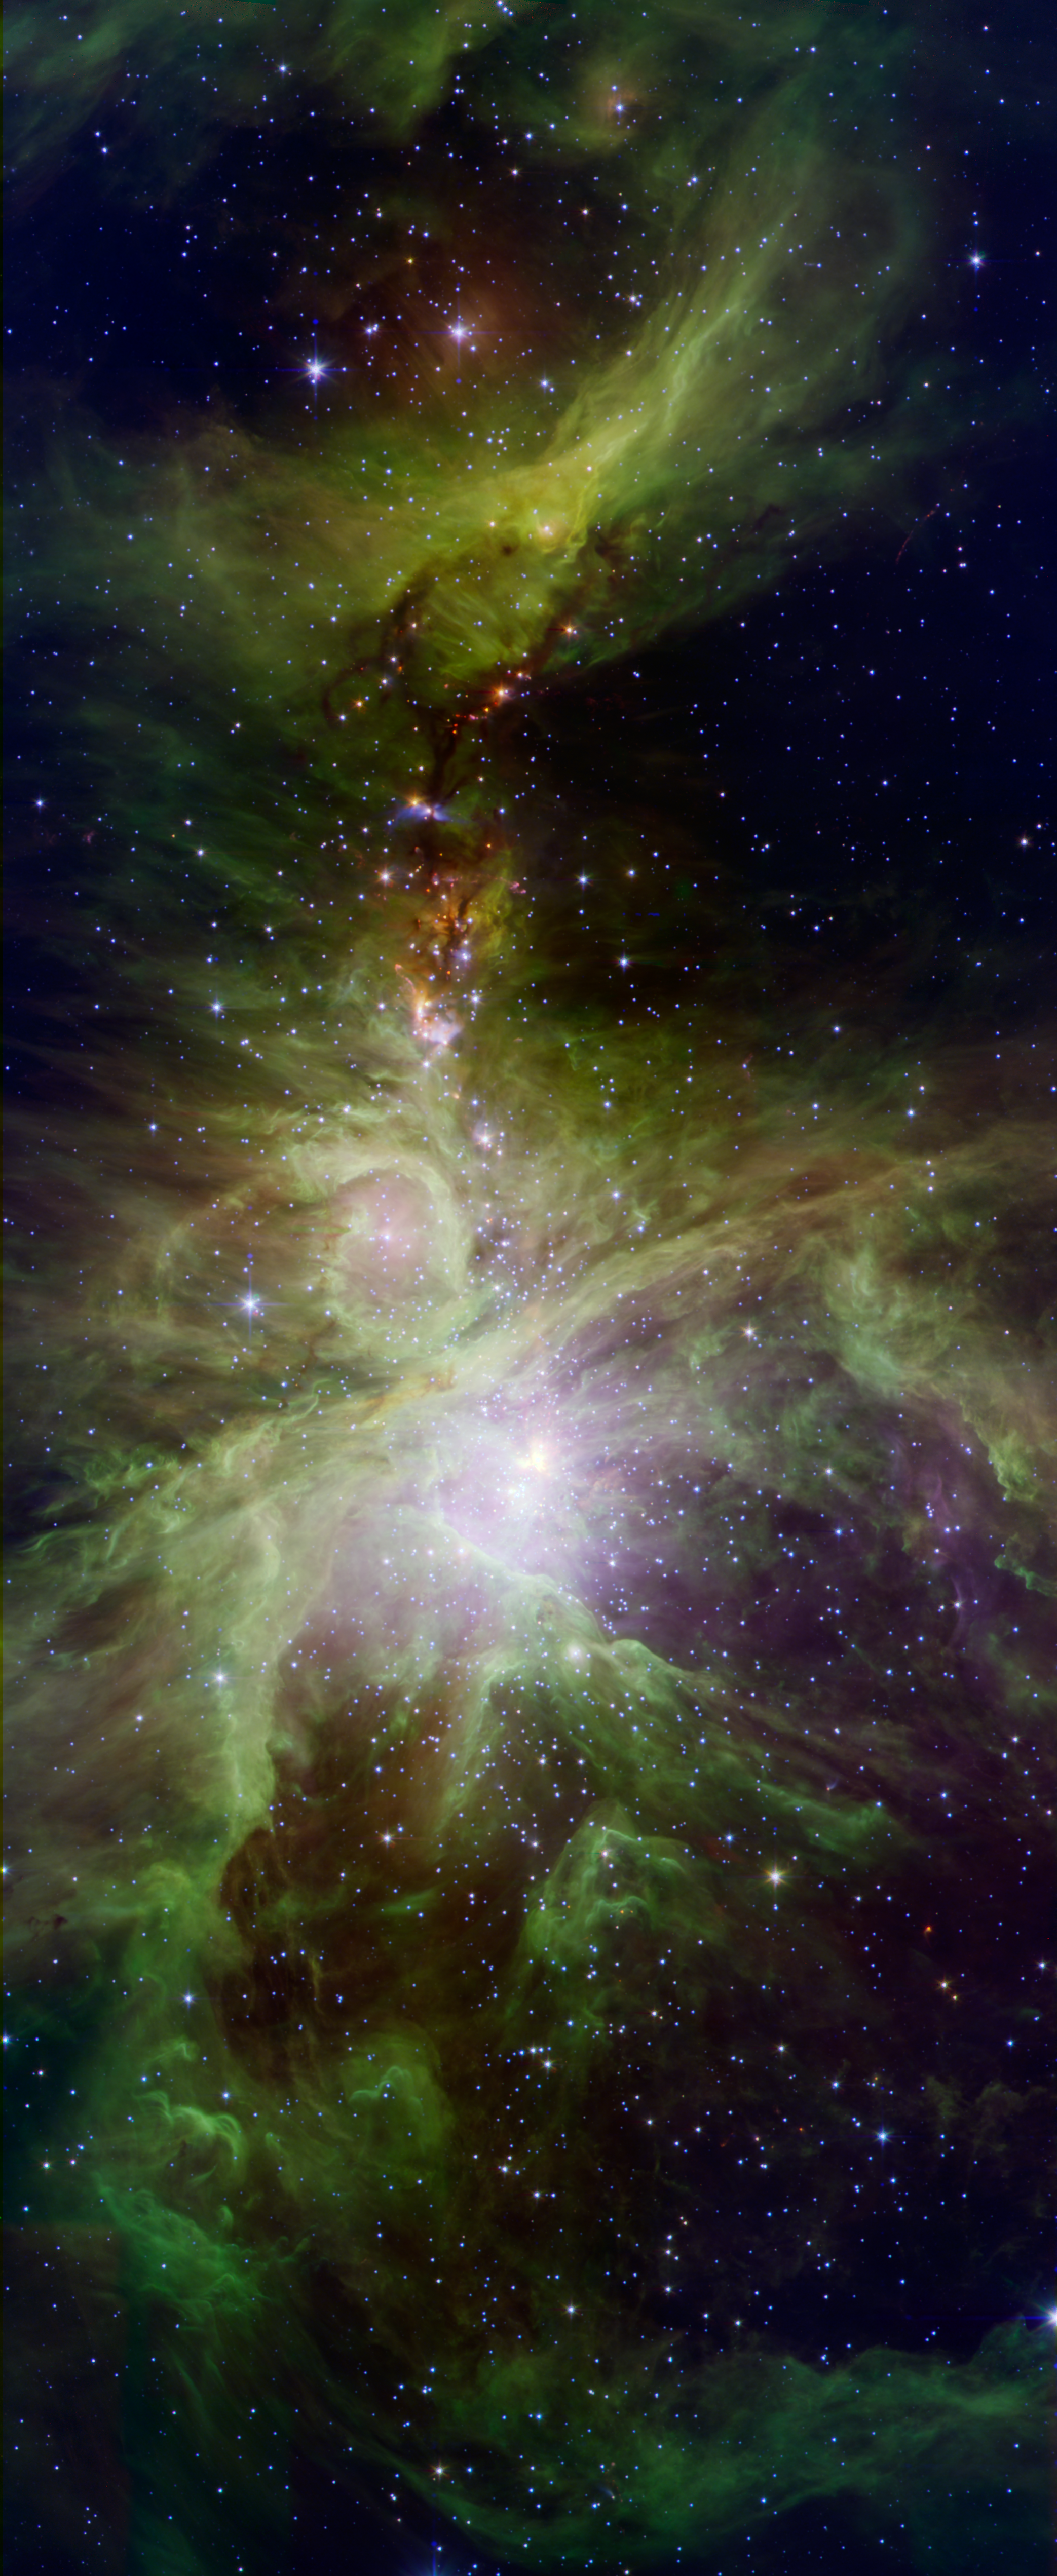

Orion's Dreamy Stars

A colony of hot, young stars is stirring up the cosmic scene in this new picture from NASA's Spitzer Space Telescope. The image shows the Orion nebula, a happening place where stars are born. The young stars dip and peak in brightness due to a variety of reasons. Shifting cold and hot spots on the stars' surfaces cause brightness levels to change, in addition to surrounding disks of lumpy planet-forming material, which can obstruct starlight. Spitzer is keeping tabs on the young stars, providing data on their changing ways.

The hottest stars in the region, called the Trapezium cluster, are bright spots at center right. Radiation and winds from those stars has sculpted and blown away surrounding dust. The densest parts of the cloud appear dark at center left.

This image is a combination of data from Spitzer and the Two Micron All Sky Survey (2MASS). The Spitzer data was taken after Spitzer's liquid coolant ran dry in May 2009, marking the beginning of its "warm" mission. Light from Spitzer's remaining infrared channels has been color-coded: 3.6-micron light is green and 4.5-micron light is red. 2MASS 2.5 micron light is blue.

Credit: NASA/JPL-Caltech/J. Stauffer (SSC/Caltech)